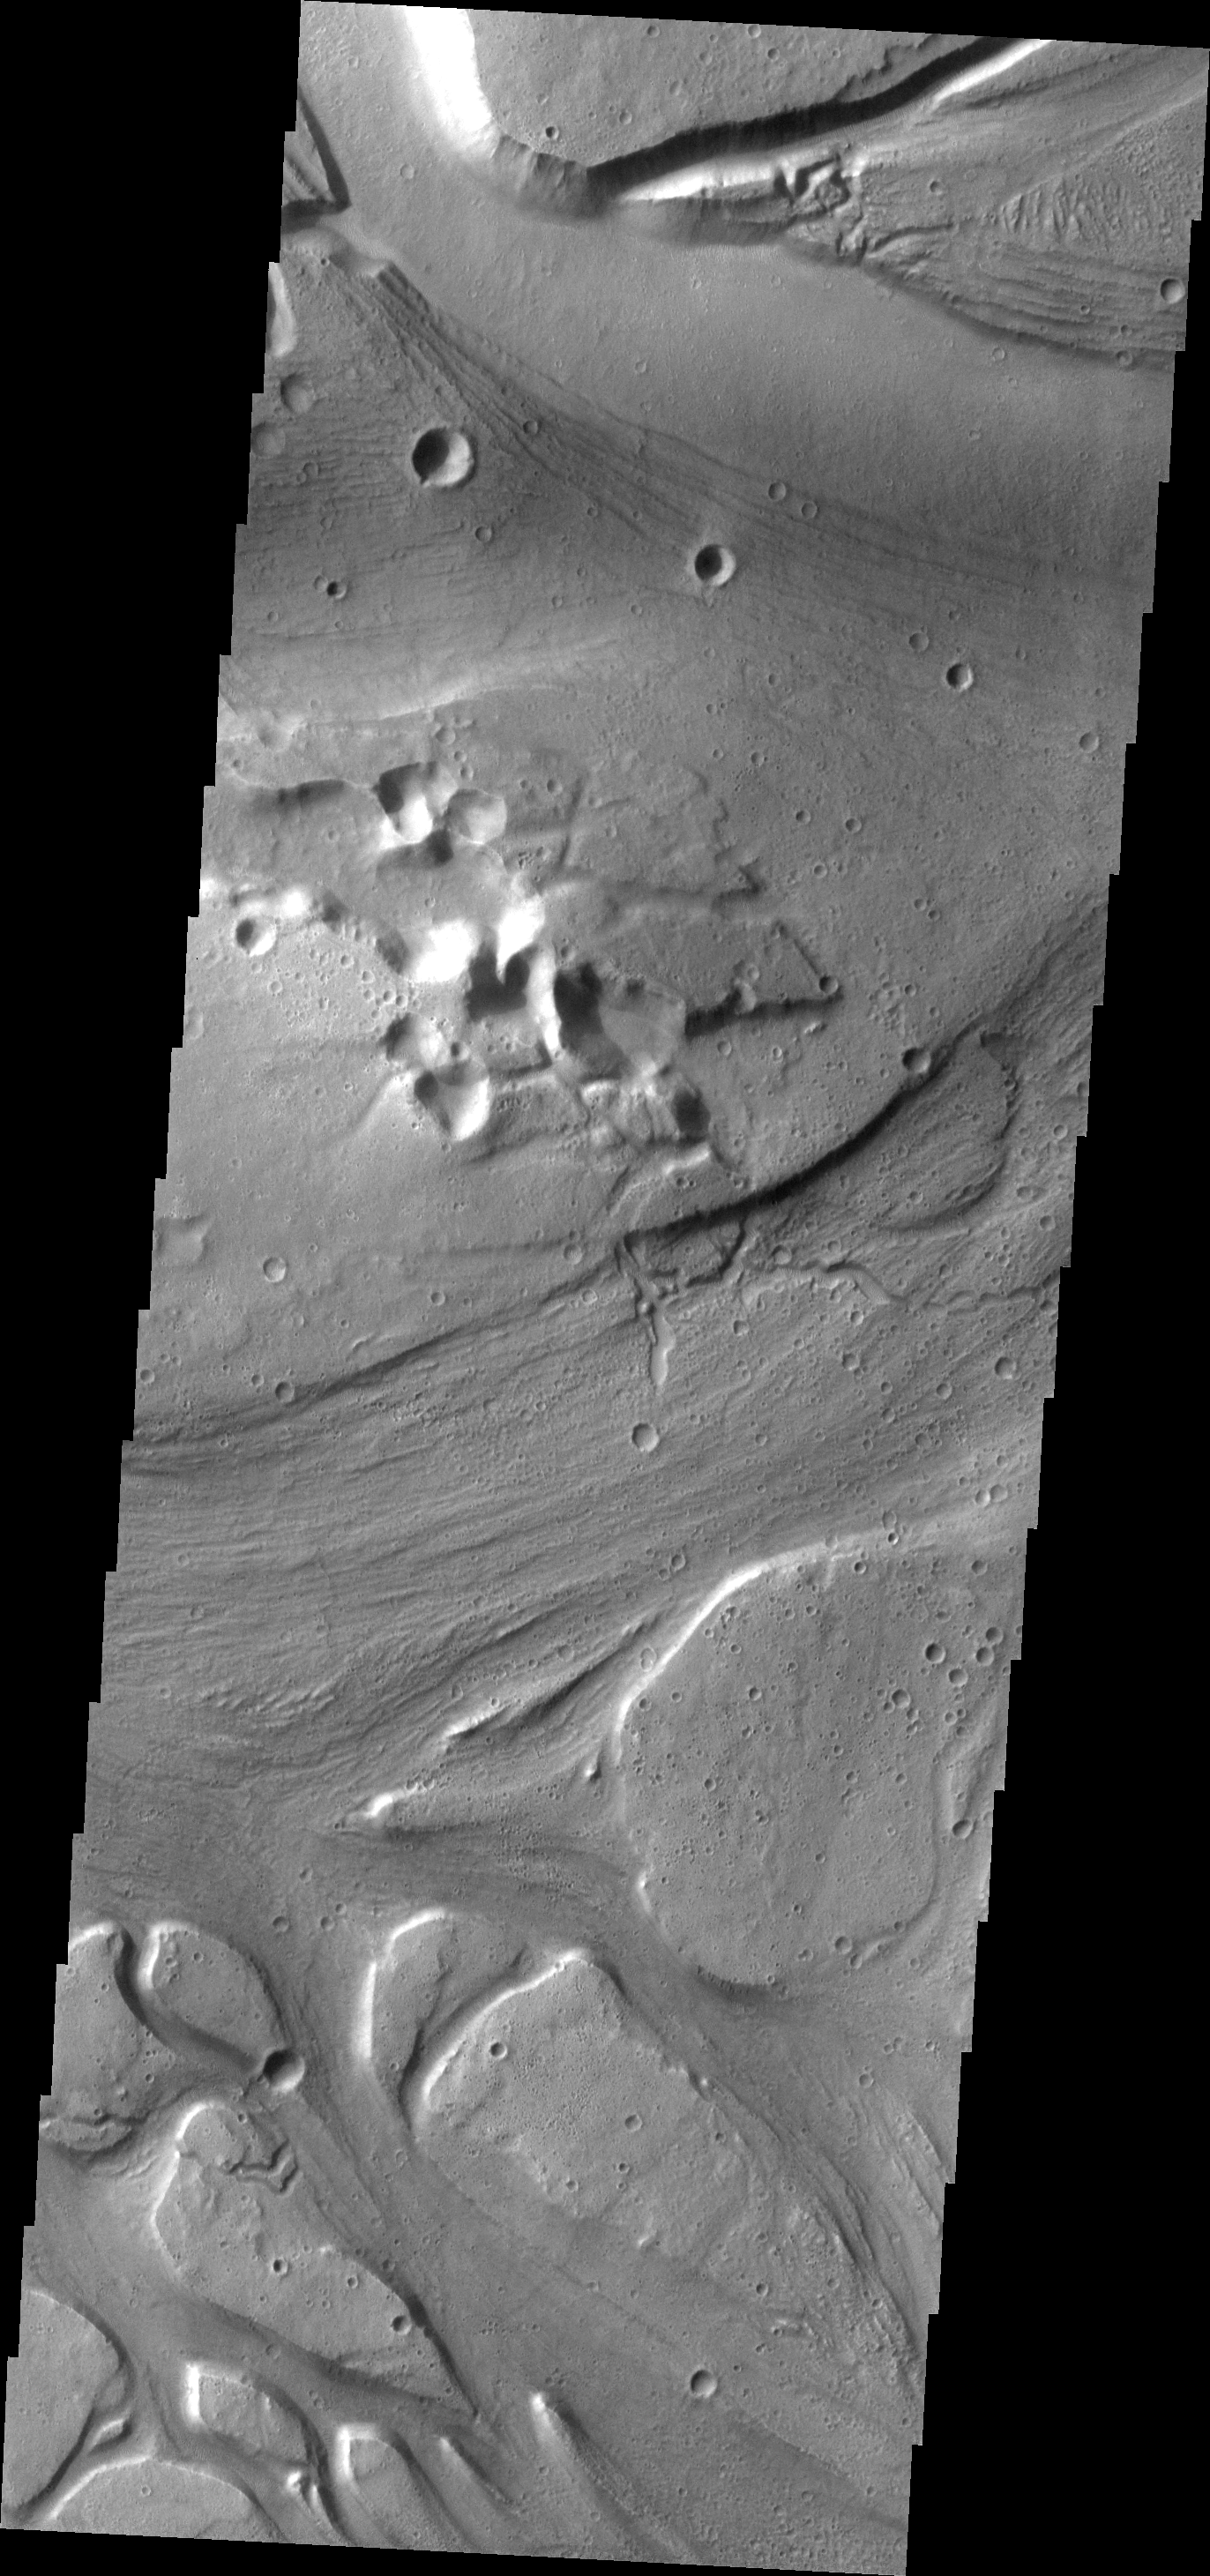

Kasei Valles

This complex region of channels is part of Kasei Valles, one of the large outflow channels on Mars.

Image information: VIS instrument. Latitude 25.9N, Longitude 307.8E. 19 meter/pixel resolution.

Please see the THEMIS Data Citation Note for details on crediting THEMIS images.

Note: this THEMIS visual image has not been radiometrically nor geometrically calibrated for this preliminary release. An empirical correction has been performed to remove instrumental effects. A linear shift has been applied in the cross-track and down-track direction to approximate spacecraft and planetary motion. Fully calibrated and geometrically projected images will be released through the Planetary Data System in accordance with Project policies at a later time.

NASA’s Jet Propulsion Laboratory manages the 2001 Mars Odyssey mission for NASA’s Office of Space Science, Washington, D.C. The Thermal Emission Imaging System (THEMIS) was developed by Arizona State University, Tempe, in collaboration with Raytheon Santa Barbara Remote Sensing. The THEMIS investigation is led by Dr. Philip Christensen at Arizona State University. Lockheed Martin Astronautics, Denver, is the prime contractor for the Odyssey project, and developed and built the orbiter. Mission operations are conducted jointly from Lockheed Martin and from JPL, a division of the California Institute of Technology in Pasadena.

Credit: NASA/JPL/ASU